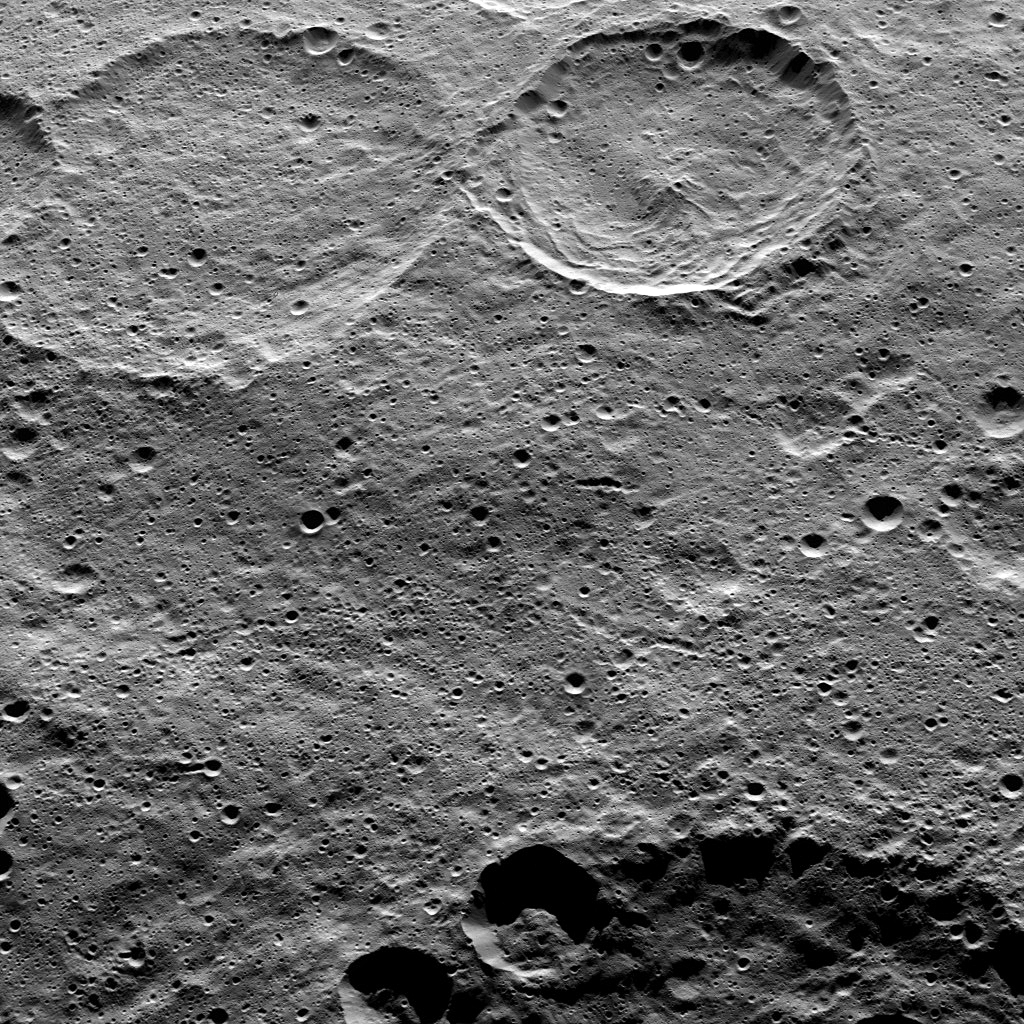

Dawn HAMO Image 86

This image of Ceres, taken by NASA’s Dawn spacecraft, shows Sintana Crater (36 miles, 58 kilometers wide) at top, just right of center. The rim of a large crater called Zadeni (80 miles, 128 kilometers wide), is seen at the bottom of the image.

Dawn took this image from an altitude of 915 miles (1,470 kilometers) during its High Altitude Mapping Orbit (HAMO) phase on Oct. 20, 2015. Image resolution is 450 feet (140 meters) per pixel.

The scene is located in the southern hemisphere of Ceres at approximately 55 degrees south latitude, 40 degrees east longitude.

Dawn’s mission is managed by JPL for NASA’s Science Mission Directorate in Washington. Dawn is a project of the directorate’s Discovery Program, managed by NASA’s Marshall Space Flight Center in Huntsville, Alabama. UCLA is responsible for overall Dawn mission science. Orbital ATK, Inc., in Dulles, Virginia, designed and built the spacecraft. The German Aerospace Center, the Max Planck Institute for Solar System Research, the Italian Space Agency and the Italian National Astrophysical Institute are international partners on the mission team.

Credit: NASA/JPL-Caltech/UCLA/MPS/DLR/IDA